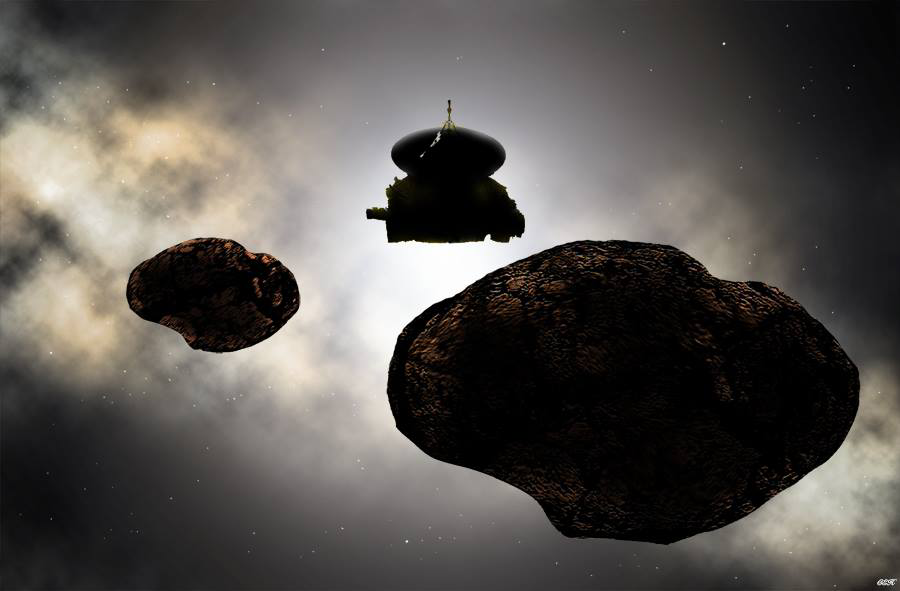

Artist Concept: Flying by a 2014 MU69

Artist’s concept of the New Horizons spacecraft flying by a possible binary 2014 MU69 on Jan. 1, 2019. Early observations of MU69 hint at the Kuiper Belt object being either a binary orbiting pair or a contact (stuck together) pair of nearly like-sized bodies with diameters near 20 and 18 kilometers (12 and 11 miles).

The Johns Hopkins University Applied Physics Laboratory in Laurel, Maryland, designed, built, and operates the New Horizons spacecraft, and manages the mission for NASA’s Science Mission Directorate. The Southwest Research Institute, based in San Antonio, leads the science team, payload operations and encounter science planning. New Horizons is part of the New Frontiers Program managed by NASA’s Marshall Space Flight Center in Huntsville, Alabama.

Credit: NASA/Johns Hopkins University Applied Physics Laboratory/Southwest Research Institute